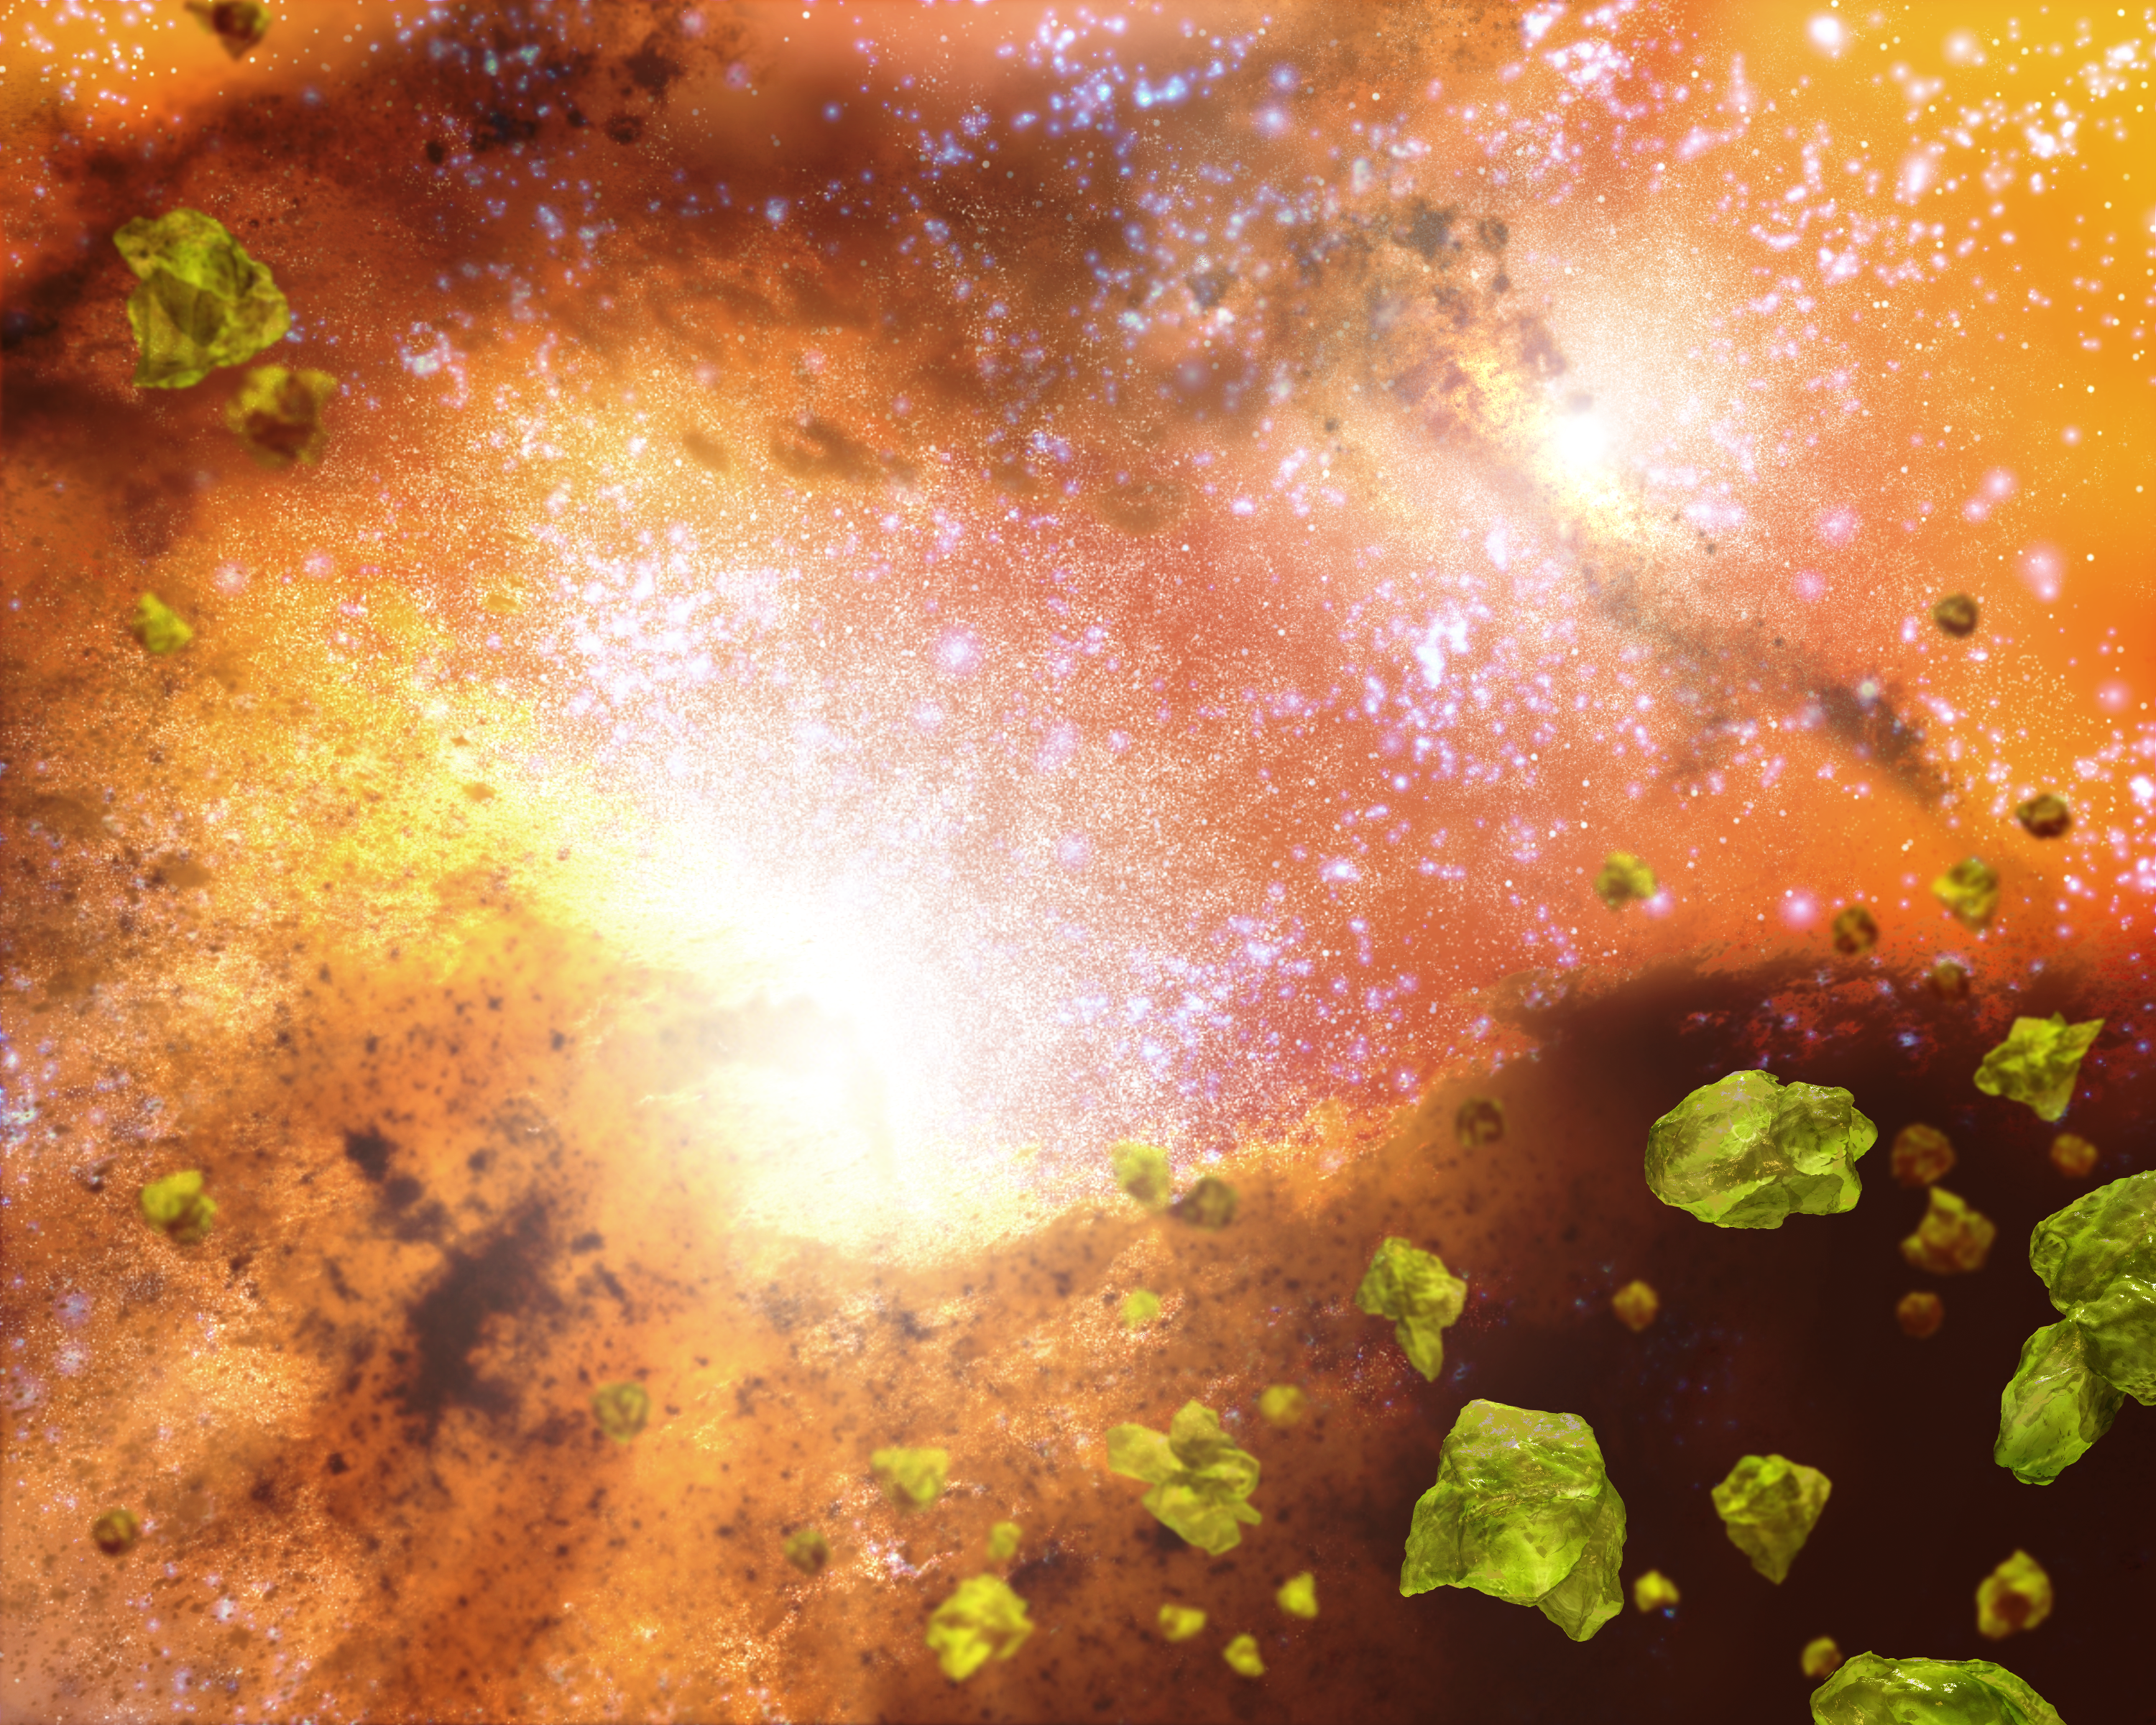

Galatic Hearts of Glass

This artist's concept shows the violent core of a pair of colliding galaxies and the delicate greenish crystals that are sprinkled throughout the core. The white spots represent a thriving population of stars of all sizes and ages. NASA's Spitzer Space Telescope detected more than 20 bright and dusty galactic mergers like the one depicted here, all teeming with the tiny gem-like crystals.When galaxies collide, they trigger the birth of large numbers of massive stars. Astronomers believe these blazing hot stars act like furnaces to produce silicate crystals in the same way that glass is made from sand. The stars probably shed the crystals as they age, and as they blow apart in supernovae explosions.At the same time the crystals are being churned out, they are also being destroyed. Fast-moving particles from supernova blasts easily convert silicates crystals back to their amorphous, or shapeless, form.How is Spitzer seeing the crystals if they are rapidly disappearing? Astronomers say that, for a short period of time at the beginning of galactic mergers, massive stars might be producing silicate crystals faster than they are eliminating them. When our own galaxy merges with the Andromeda galaxy in a few billion years, a similar burst of massive stars and silicate crystals might occur.

Credit: NASA/JPL-Caltech/T. Pyle (SSC)